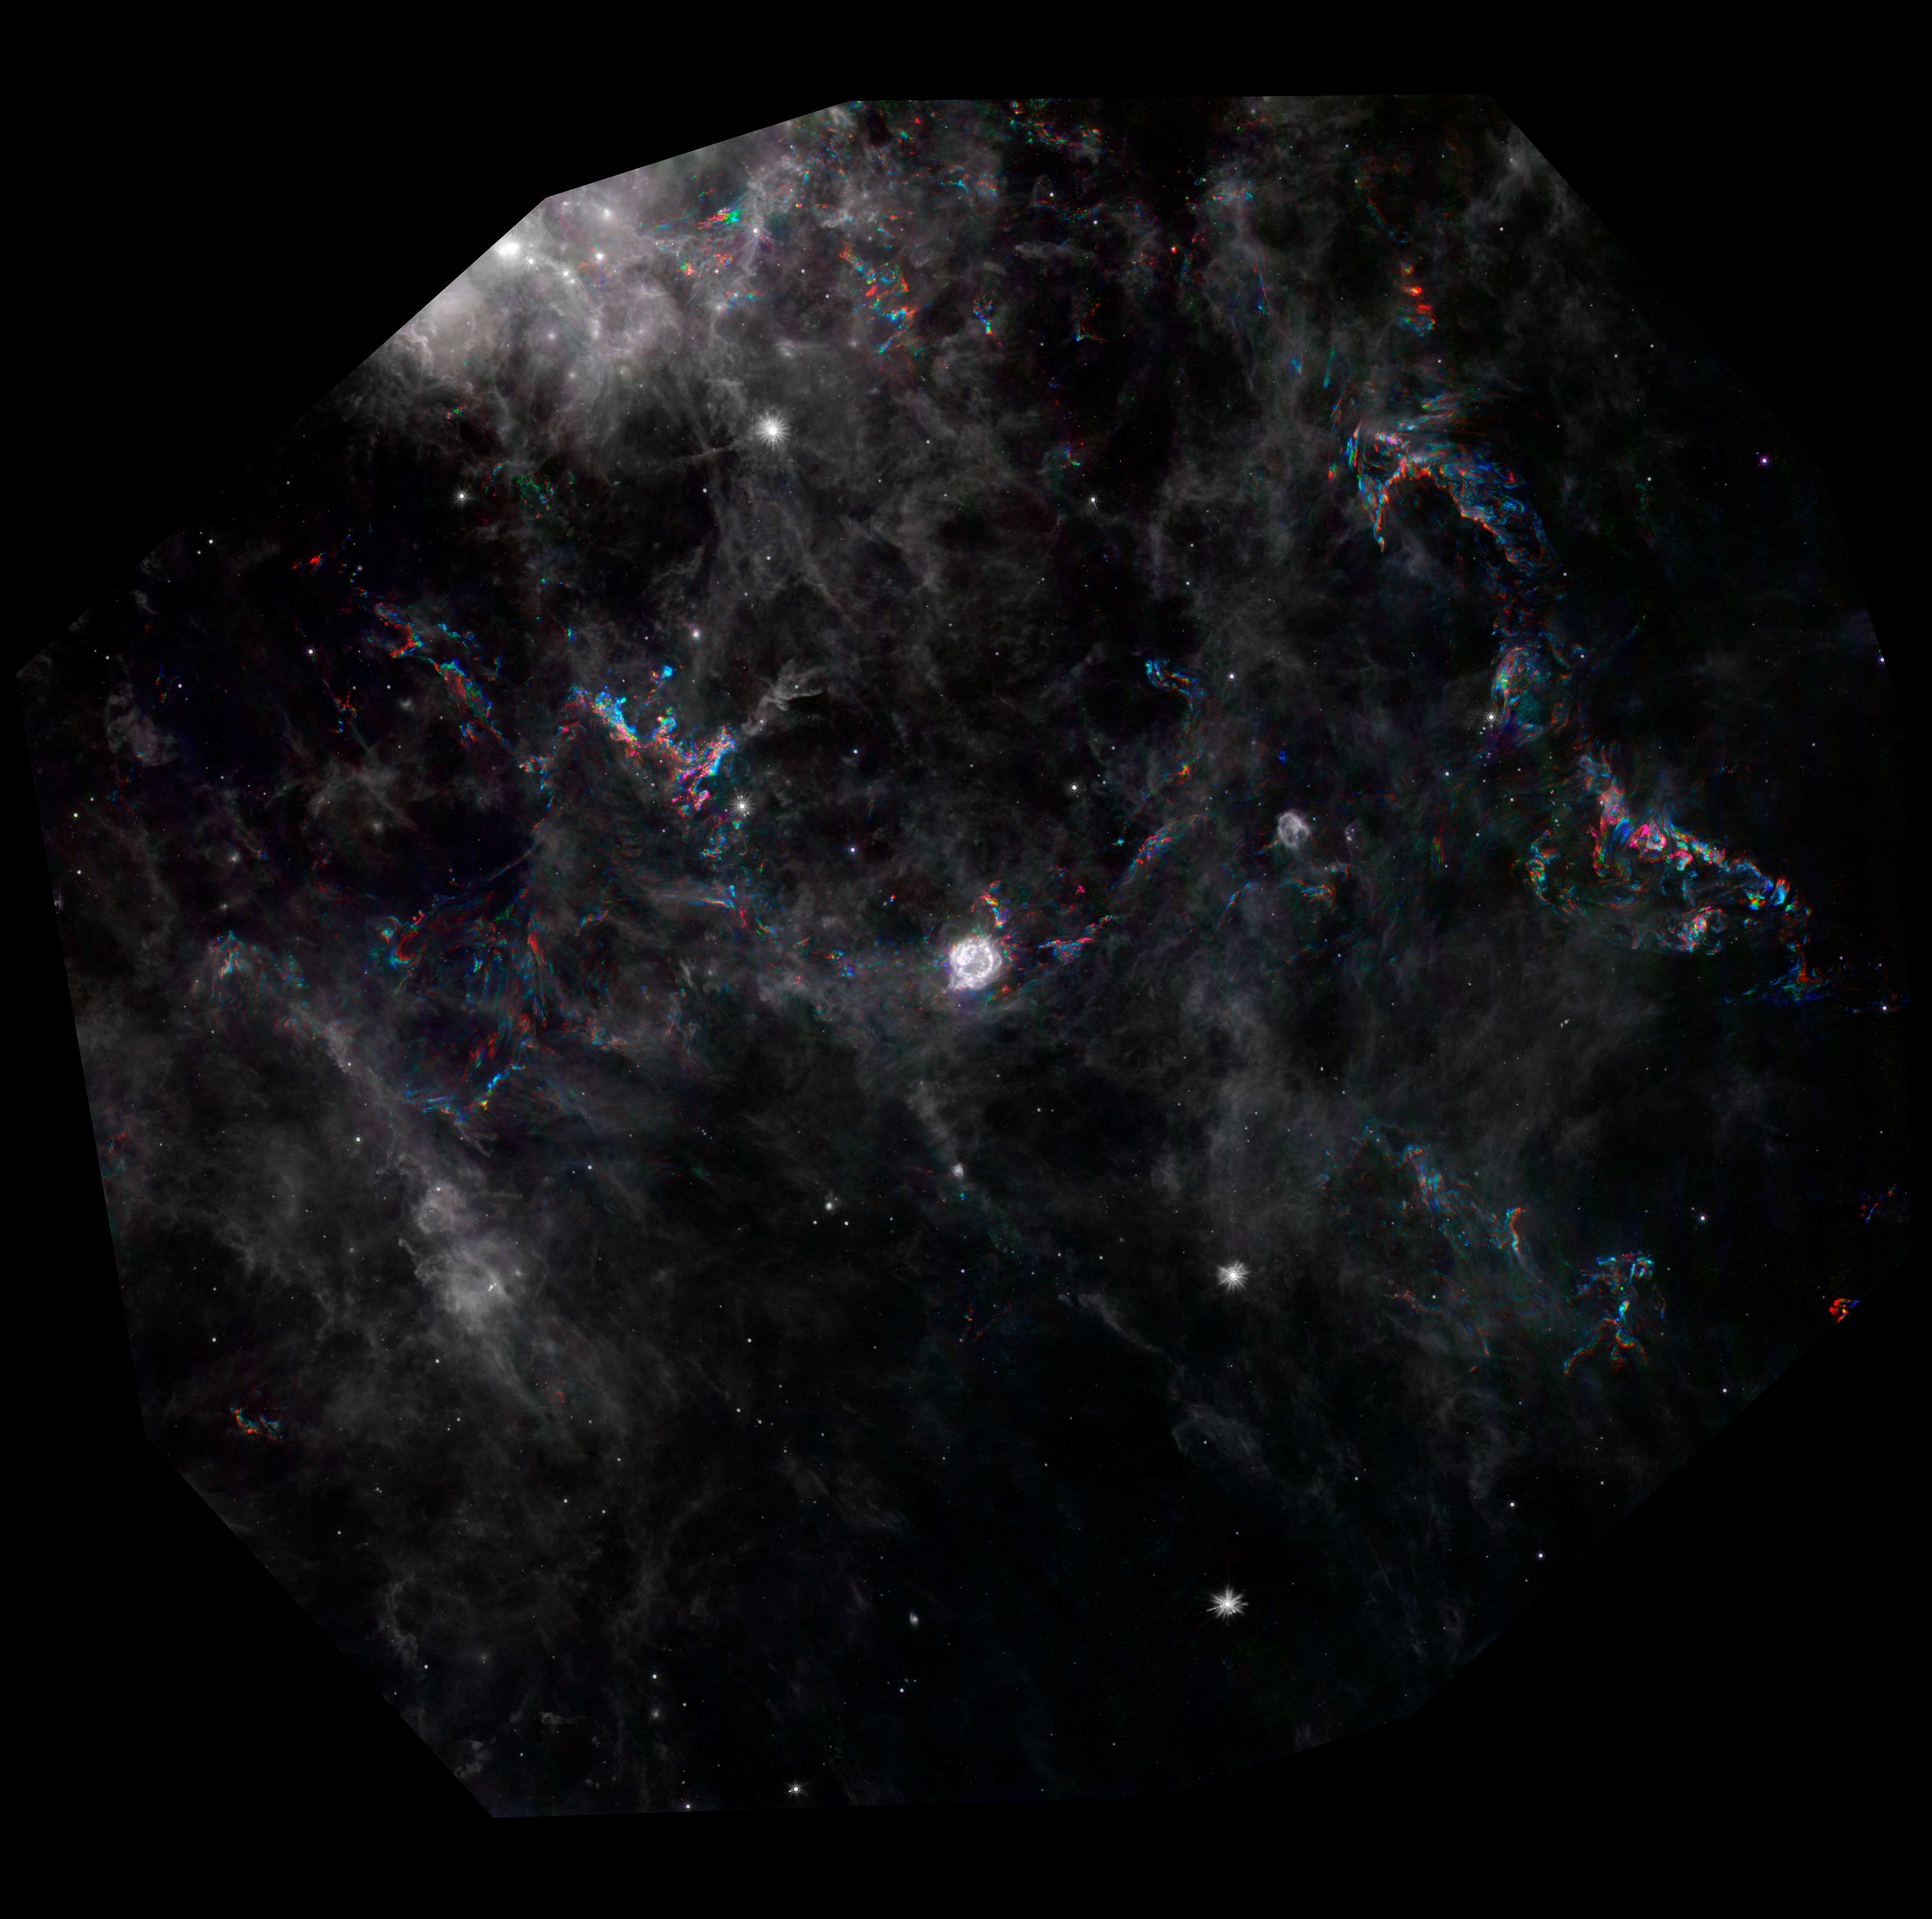

Light Echoes in Supernova Remnant Cassiopeia A

This image from NASA's Spitzer Space Telescope highlights dramatic changes in phenomena referred to as light echoes (colored areas) around the Cassiopeia A supernova remnant (center). Cassiopeia A is the remnant of a once massive star that died in a violent supernova explosion. It consists of a dead star, called a neutron star, and a surrounding shell of material that was blasted off as the star died.

A light echo is created when a star explodes or erupts, flashing light into surrounding clumps of dust. As the light zips through the dust clumps, it heats them up, causing them to glow successively in infrared, like a chain of Christmas bulbs lighting up one by one. The result is an optical illusion, in which the dust appears to be flying outward at the speed of light. This apparent motion can be seen here by the shift in colored dust clumps.

The main underlying image is a composite from Spitzer showing Cassiopeia A and surrounding interstellar clouds of dust. It consists of six images taken over a time span of three years, each represented in a different color, as noted by the key at the bottom of the image.

Dust features that have not changed over time appear gray, while those that have changed are colored blue or orange. Bluer colors represent an earlier time and redder ones, a later time. Certain areas of the light echo are displayed in more detail to show the turbulent patterns formed as the light echo illuminates different areas of gas and dust over time.

The supernova remnant is located 11,000 light-years away in the northern constellation Cassiopeia. The light echo is the largest ever seen, stretching more than 300 light-years away from Cassiopeia A. If viewed from Earth, the entire frame would take up the same amount of space as seven full moons.

Credit: NASA/JPL-Caltech/Y. Kim (Univ. of Arizona/Univ. of Chicago)